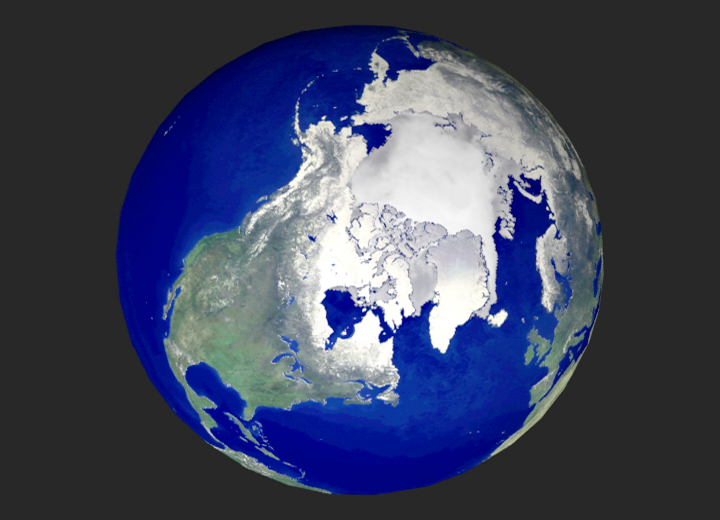

Global View of the Arctic Ocean

NASA researchers have new [sic] insights into the mysteries of Arctic sea ice, thanks to the unique abilities of Canada’s Radarsat satellite. The Arctic is the smallest of the world’s four oceans, but it may play a large role in helping scientists monitor Earth’s climate shifts.

Using Radarsat’s special sensors to take images at night and to peer through clouds, NASA researchers can now see the complete ice cover of the Arctic. This allows tracking of any shifts and changes, in unprecedented detail, over the course of an entire winter. The radar-generated, high-resolution images are up to 100 times better than those taken by previous satellites.

Using this new information, scientists at NASA’s Jet Propulsion Laboratory (JPL), Pasadena, Calif., can generate comprehensive maps of Arctic sea ice thickness for the first time. “Before we knew only the extent of the ice cover,” said Dr. Ronald Kwok, JPL principal investigator of a project called Sea Ice Thickness Derived From High Resolution Radar Imagery. “We also knew that the sea ice extent had decreased over the last 20 years, but we knew very little about ice thickness.”

“Since sea ice is very thin, about 3 meters (10 feet) or less,”Kwok explained, “it is very sensitive to climate change.”

Until now, observations of polar sea ice thickness have been available for specific areas, but not for the entire polar region.

The new [sic] radar mapping technique has also given scientists a close look at how the sea ice cover grows and contorts over time. “Using this new data set, we have the first estimates of how much ice has been produced and where it formed during the winter. We have never been able to do this before, ” said Kwok. “Through our radar maps of the Arctic Ocean, we can actually see ice breaking apart and thin ice growth in the new openings. “

RADARSAT gives researchers a piece of the overall puzzle every three days by creating a complete image of the Arctic. NASA scientists then put those puzzle pieces together to create a time-lapsed view of this remote and inhospitable region. So far, they have processed one season’s worth of images.

“We can see large cracks in the ice cover, where most ice grows, ” said Kwok. “These cracks are much longer than previously thought, some as long as 2,000 kilometers (1,200 miles),” Kwok continued. “If the ice is thinning due to warming, we’ll expect to see more of these long cracks over the Arctic Ocean. “

Scientists believe this is one of the most significant breakthroughs in the last two decades of ice research. “We are now in a position to better understand the sea ice cover and the role of the Arctic Ocean in global climate change, ” said Kwok.

Radar can see through clouds and any kind of weather system, day or night, and as the Arctic regions are usually cloud-covered and subject to long, dark winters, radar is proving to be extremely useful. However, compiling these data into extremely detailed pictures of the Arctic is a challenging task.

“This is truly a major innovation in terms of the quantities of data being processed and the novelty of the methods being used, ” said Verne Kaupp, director of the Alaska SAR Facility at the University of Alaska, Fairbanks.

The mission is a joint project between JPL, the Alaska SAR Facility, and the Canadian Space Agency. Launched by NASA in 1995, the Radarsat satellite is operated by the Canadian Space Agency. JPL manages the Sea Ice Thickness Derived From High Resolution Radar Imagery project for NASA’s Earth Science Enterprise, Washington, DC. The Earth Science Enterprise is dedicated to studying how natural and human-induced changes affect our global environment.

Credit: NASA/JPL/ASF